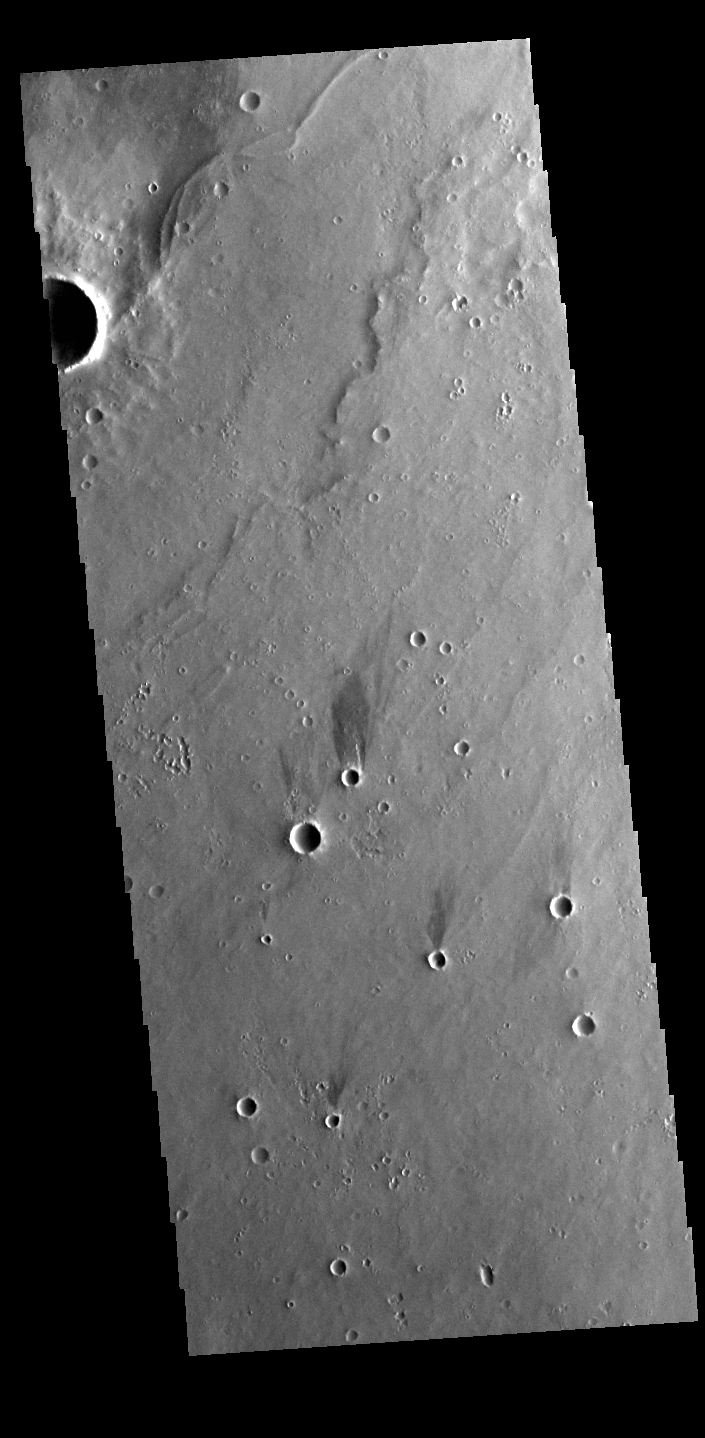

Windstreaks

Today’s VIS image shows several windstreaks located on the volcanic flows west of Ceraunius Tholus.

Credit: NASA/JPL-Caltech/ASU